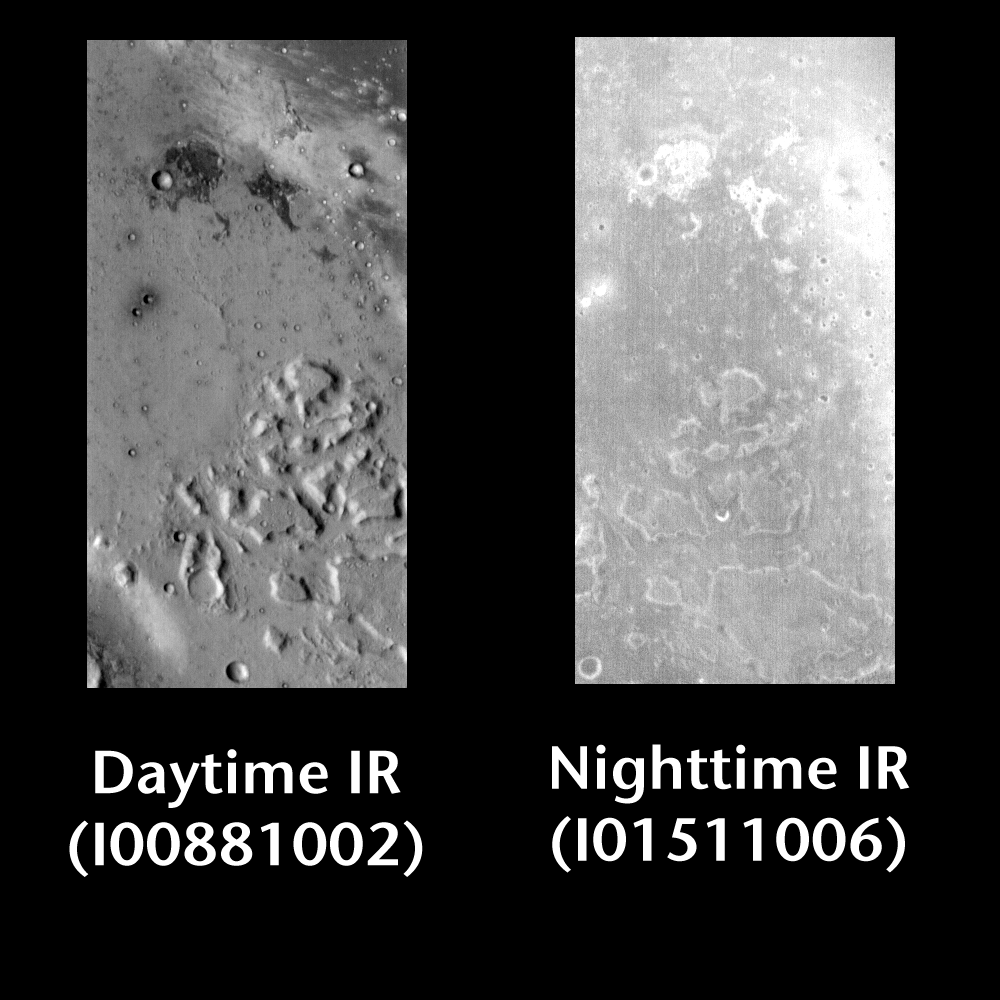

Gusev Crater by Day and Night

Released 23 June 2004

This pair of images shows part of Gusev Crater.

Day/Night Infrared Pairs

The image pairs presented focus on a single surface feature as seen in both the daytime and nighttime by the infrared THEMIS camera. The nighttime image (right) has been rotated 180 degrees to place north at the top.

Infrared image interpretation

Daytime:Infrared images taken during the daytime exhibit both the morphological and thermophysical properties of the surface of Mars. Morphologic details are visible due to the effect of sun-facing slopes receiving more energy than antisun-facing slopes. This creates a warm (bright) slope and cool (dark) slope appearance that mimics the light and shadows of a visible wavelength image. Thermophysical properties are seen in that dust heats up more quickly than rocks. Thus dusty areas are bright and rocky areas are dark.

Nighttime:Infrared images taken during the nighttime exhibit only the thermophysical properties of the surface of Mars. The effect of sun-facing versus non-sun-facing energy dissipates quickly at night. Thermophysical effects dominate as different surfaces cool at different rates through the nighttime hours. Rocks cool slowly, and are therefore relatively bright at night (remember that rocks are dark during the day). Dust and other fine grained materials cool very quickly and are dark in nighttime infrared images.

Image information: IR instrument. Latitude -14.5, Longitude 175.5 East (184.5 West). 100 meter/pixel resolution.

Note: this THEMIS visual image has not been radiometrically nor geometrically calibrated for this preliminary release. An empirical correction has been performed to remove instrumental effects. A linear shift has been applied in the cross-track and down-track direction to approximate spacecraft and planetary motion. Fully calibrated and geometrically projected images will be released through the Planetary Data System in accordance with Project policies at a later time.

NASA’s Jet Propulsion Laboratory manages the 2001 Mars Odyssey mission for NASA’s Office of Space Science, Washington, D.C. The Thermal Emission Imaging System (THEMIS) was developed by Arizona State University, Tempe, in collaboration with Raytheon Santa Barbara Remote Sensing. The THEMIS investigation is led by Dr. Philip Christensen at Arizona State University. Lockheed Martin Astronautics, Denver, is the prime contractor for the Odyssey project, and developed and built the orbiter. Mission operations are conducted jointly from Lockheed Martin and from JPL, a division of the California Institute of Technology in Pasadena.

Credit: NASA/JPL/Arizona State University